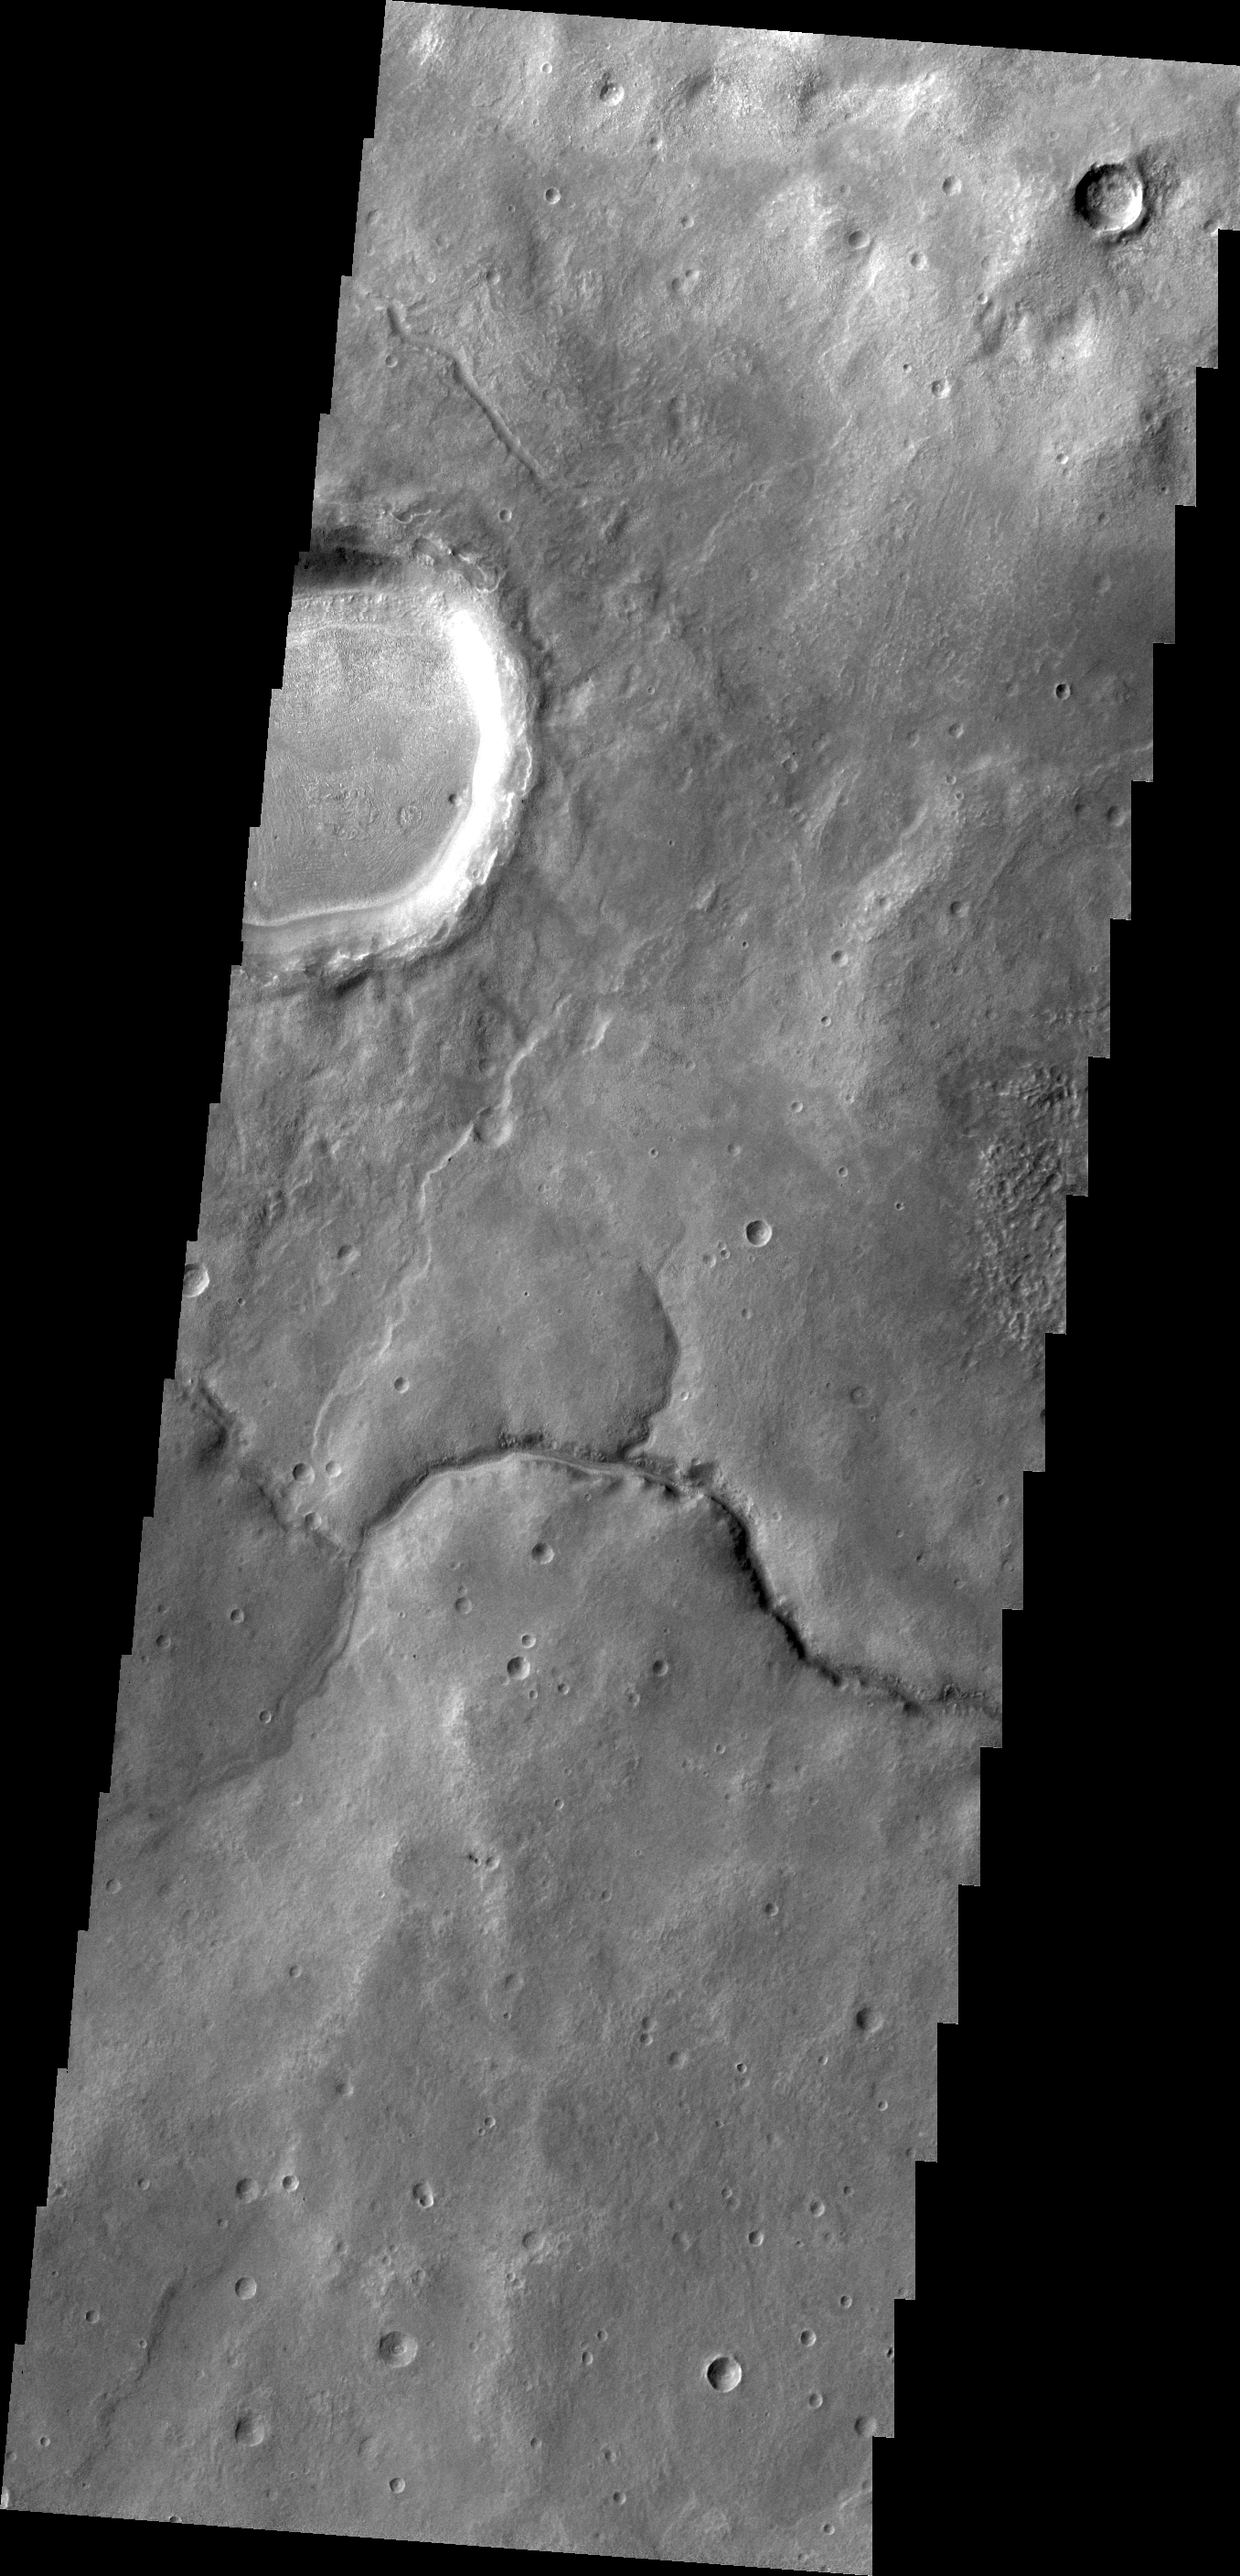

Channel near Pulawy Crater

This unnamed channel drains the highland region near Pulawy Crater.

Credit: NASA/JPL/ASU